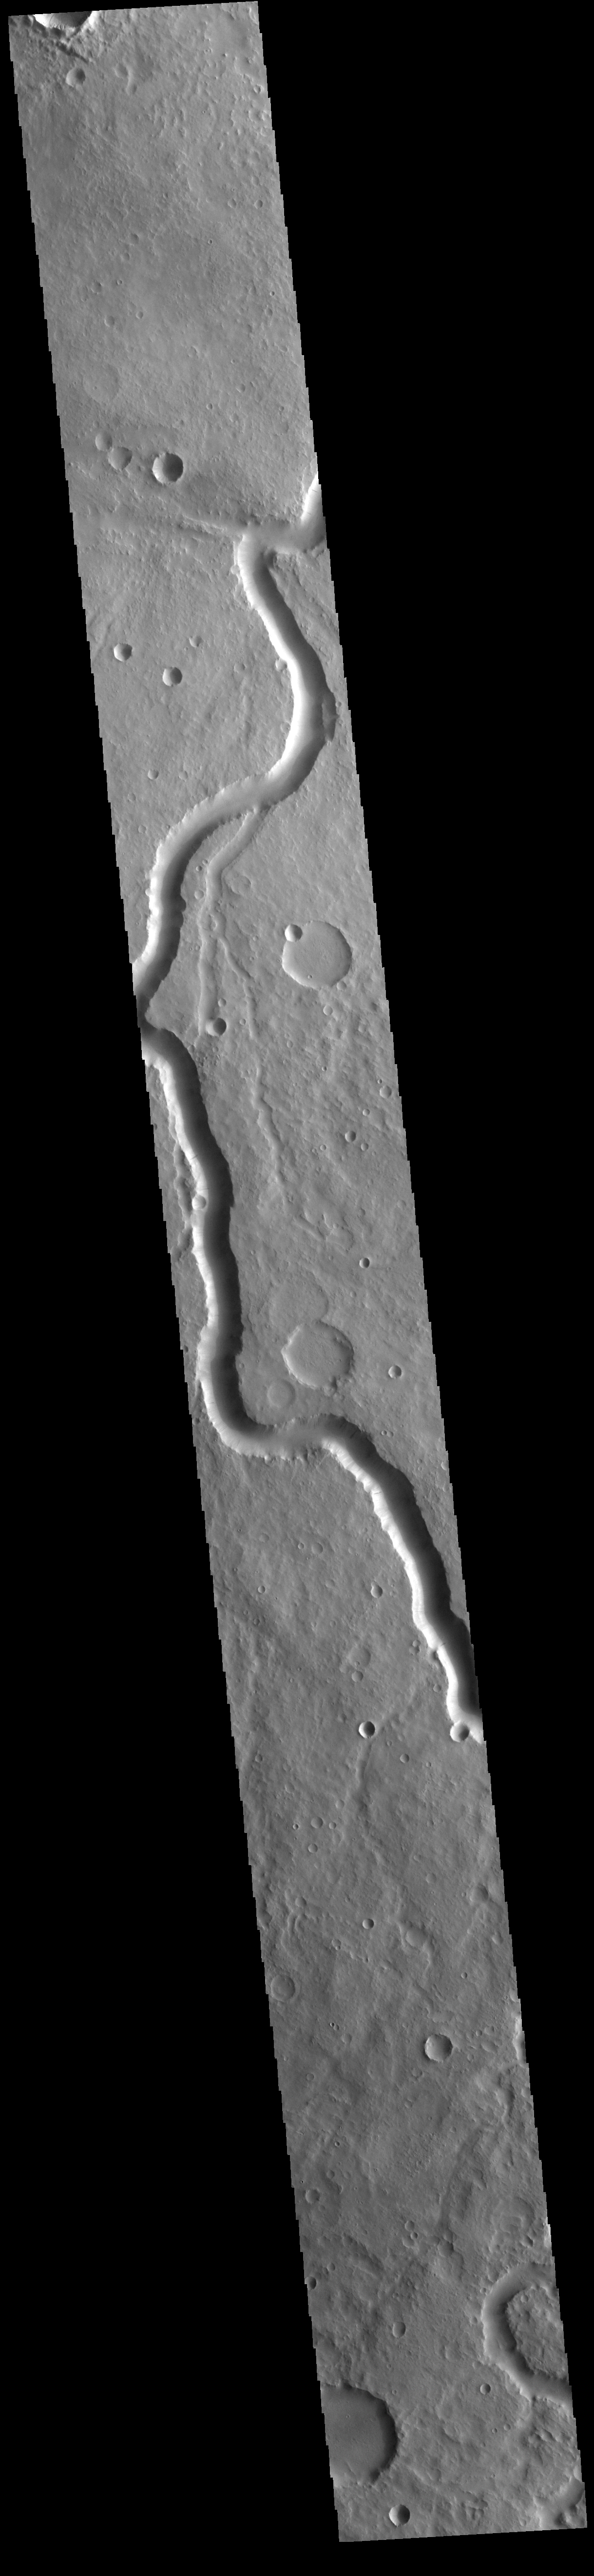

Scamander Vallis

Today’s VIS image shows a section of Scamander Vallis. Scamander Vallis is located in northern Terra Sabaea.

Credit: NASA/JPL-Caltech/ASU